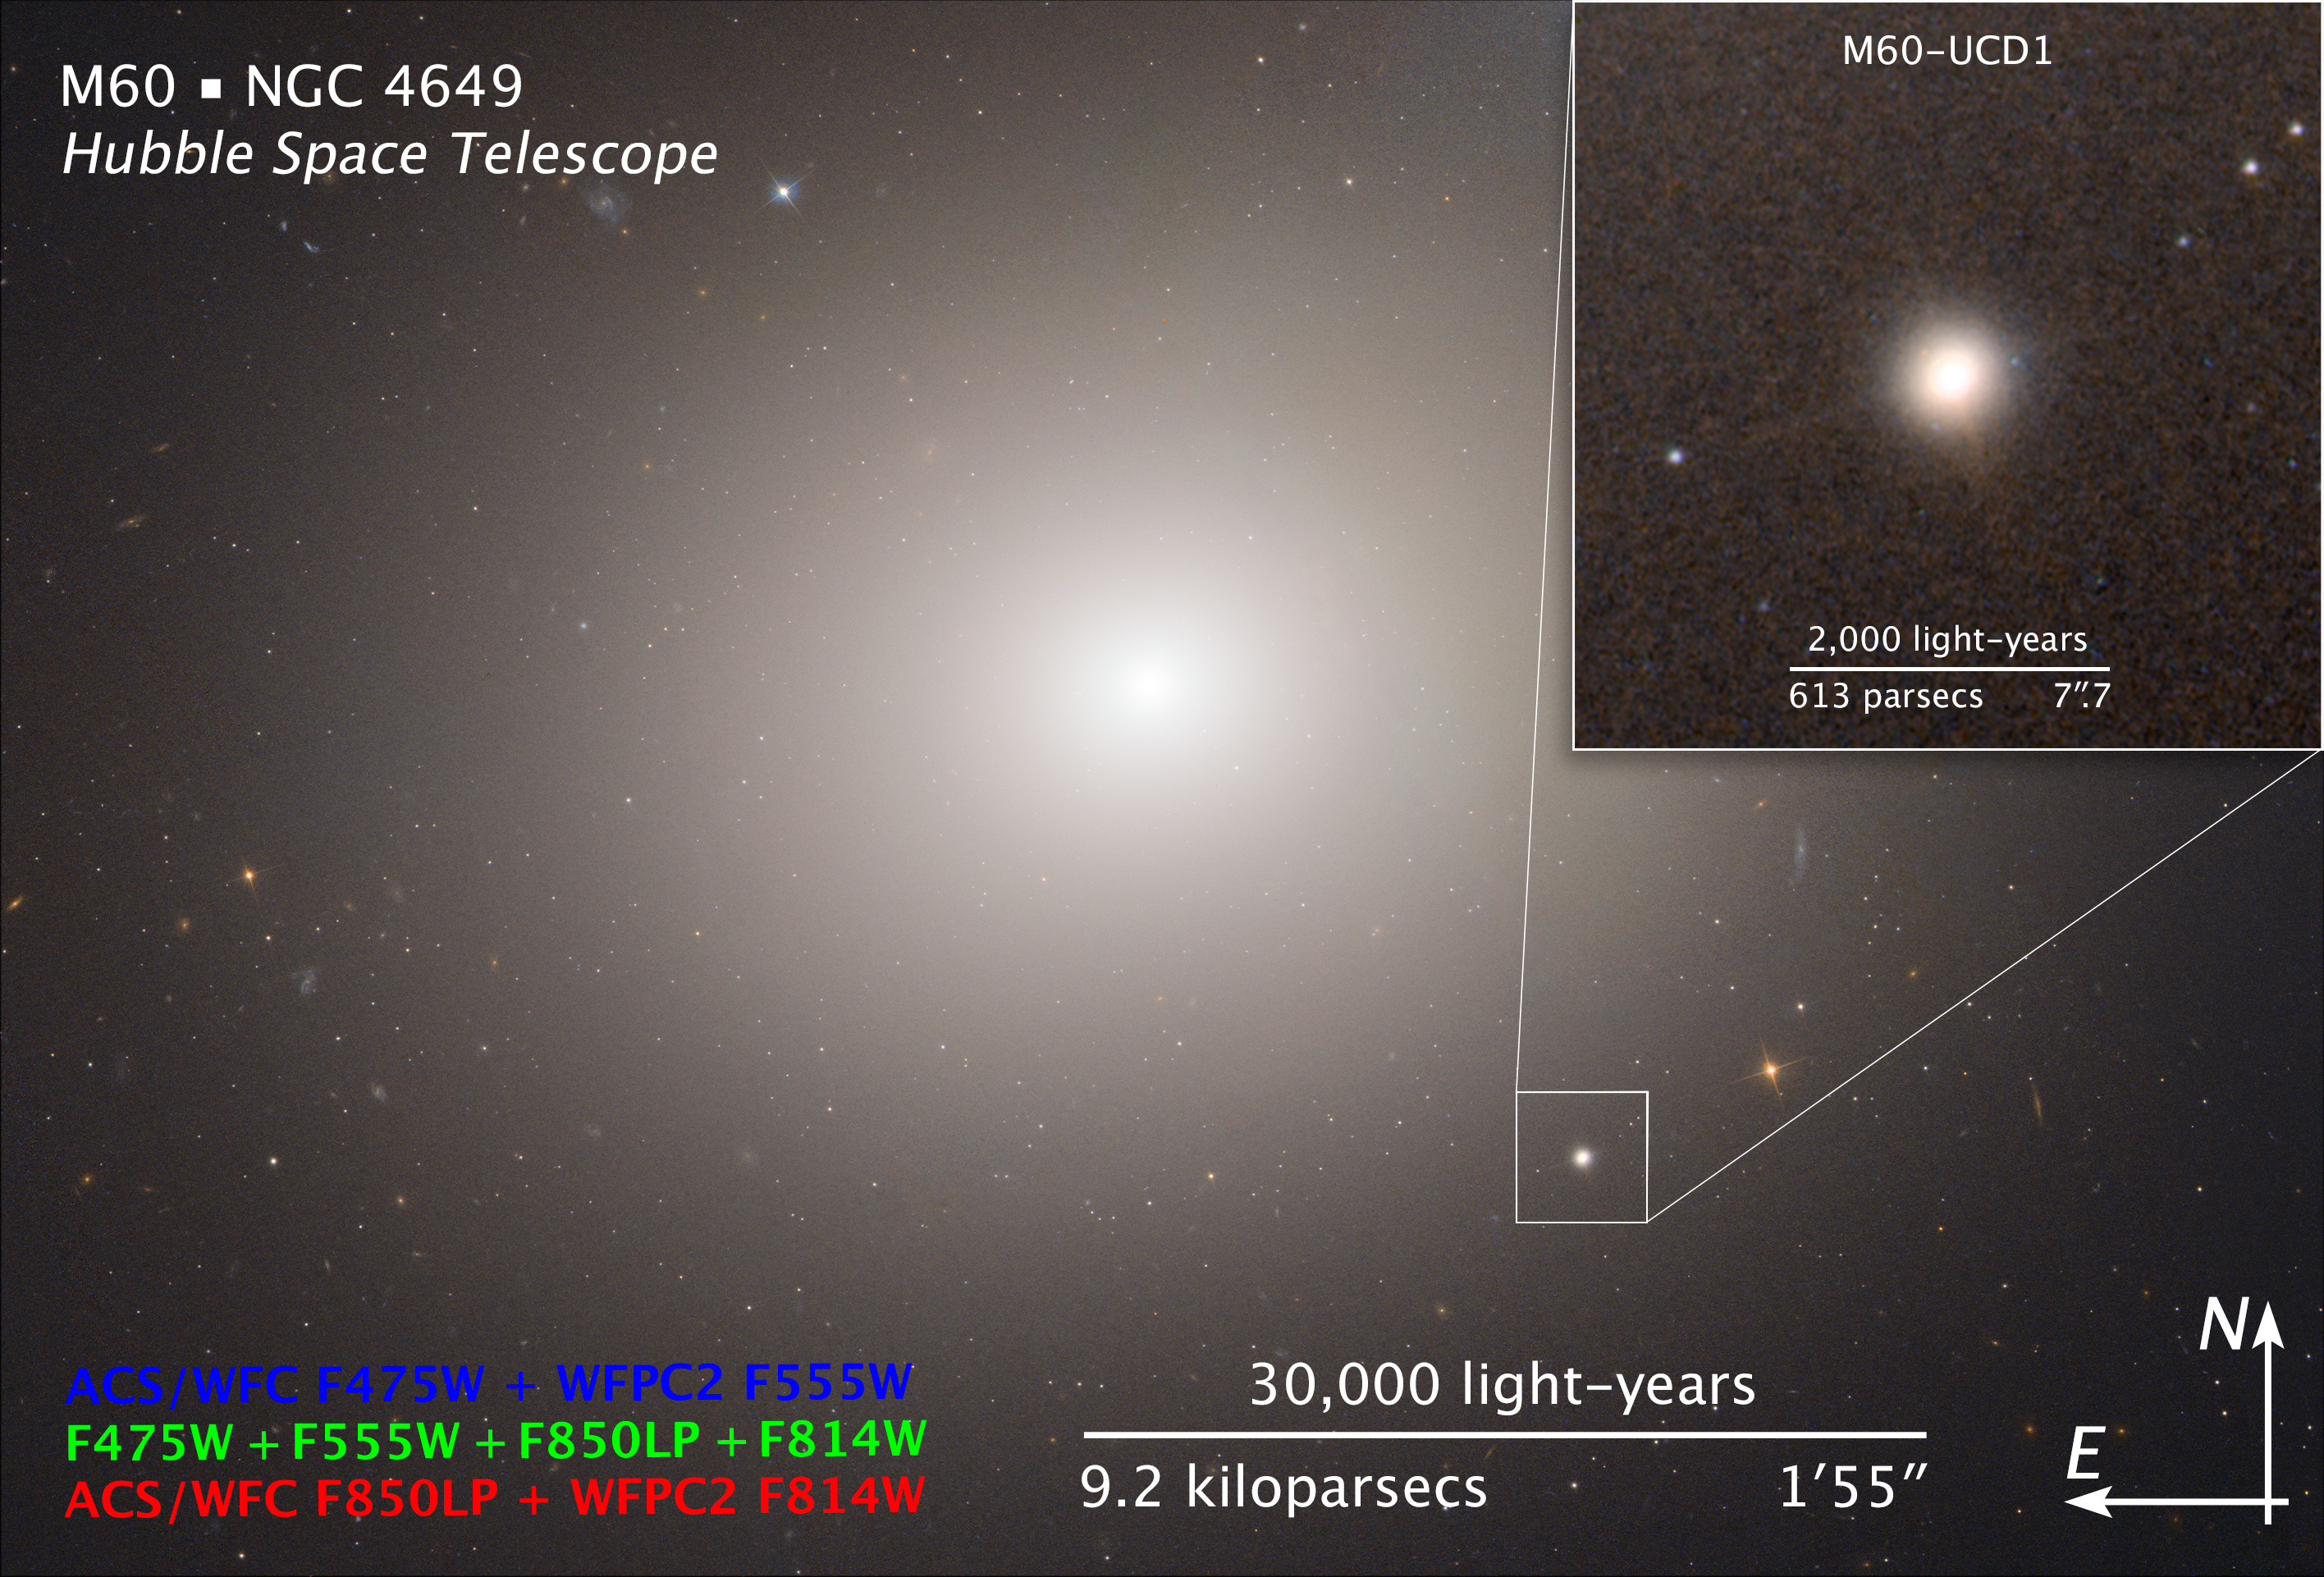

Compass and Scale Image for M60

Object Name: Messier 60, M60, and M60-UCD1
Object Description: Elliptical Galaxy and Ultracompact Dwarf Galaxy with Black Hole
Instrument: HST/ACS/WFC and HST/WFPC2
Filters: ACS/WFC: F475W (B) and F850LP (z); WFPC2: F555W (V) and F814W (I)

The images are composites of separate exposures made by the ACS/WFC and WFPC2 instruments on the Hubble Space Telescope. Four filters were used to sample broad and narrow wavelength ranges for the UVIS image. The colors result from assigning different hues (colors) to each monochromatic image. In this case, the assigned colors are: Blue: ACS/WFC F475W (B) + WFPC2 F555W (V) Green: F475W (B) + F555W (V) + F850LP (z) + F814W (I) Red: ACS/WFC F850LP (z) + WFPC2 F814W (I)

Credit: NASA, ESA, and Z. Levay (STScI)